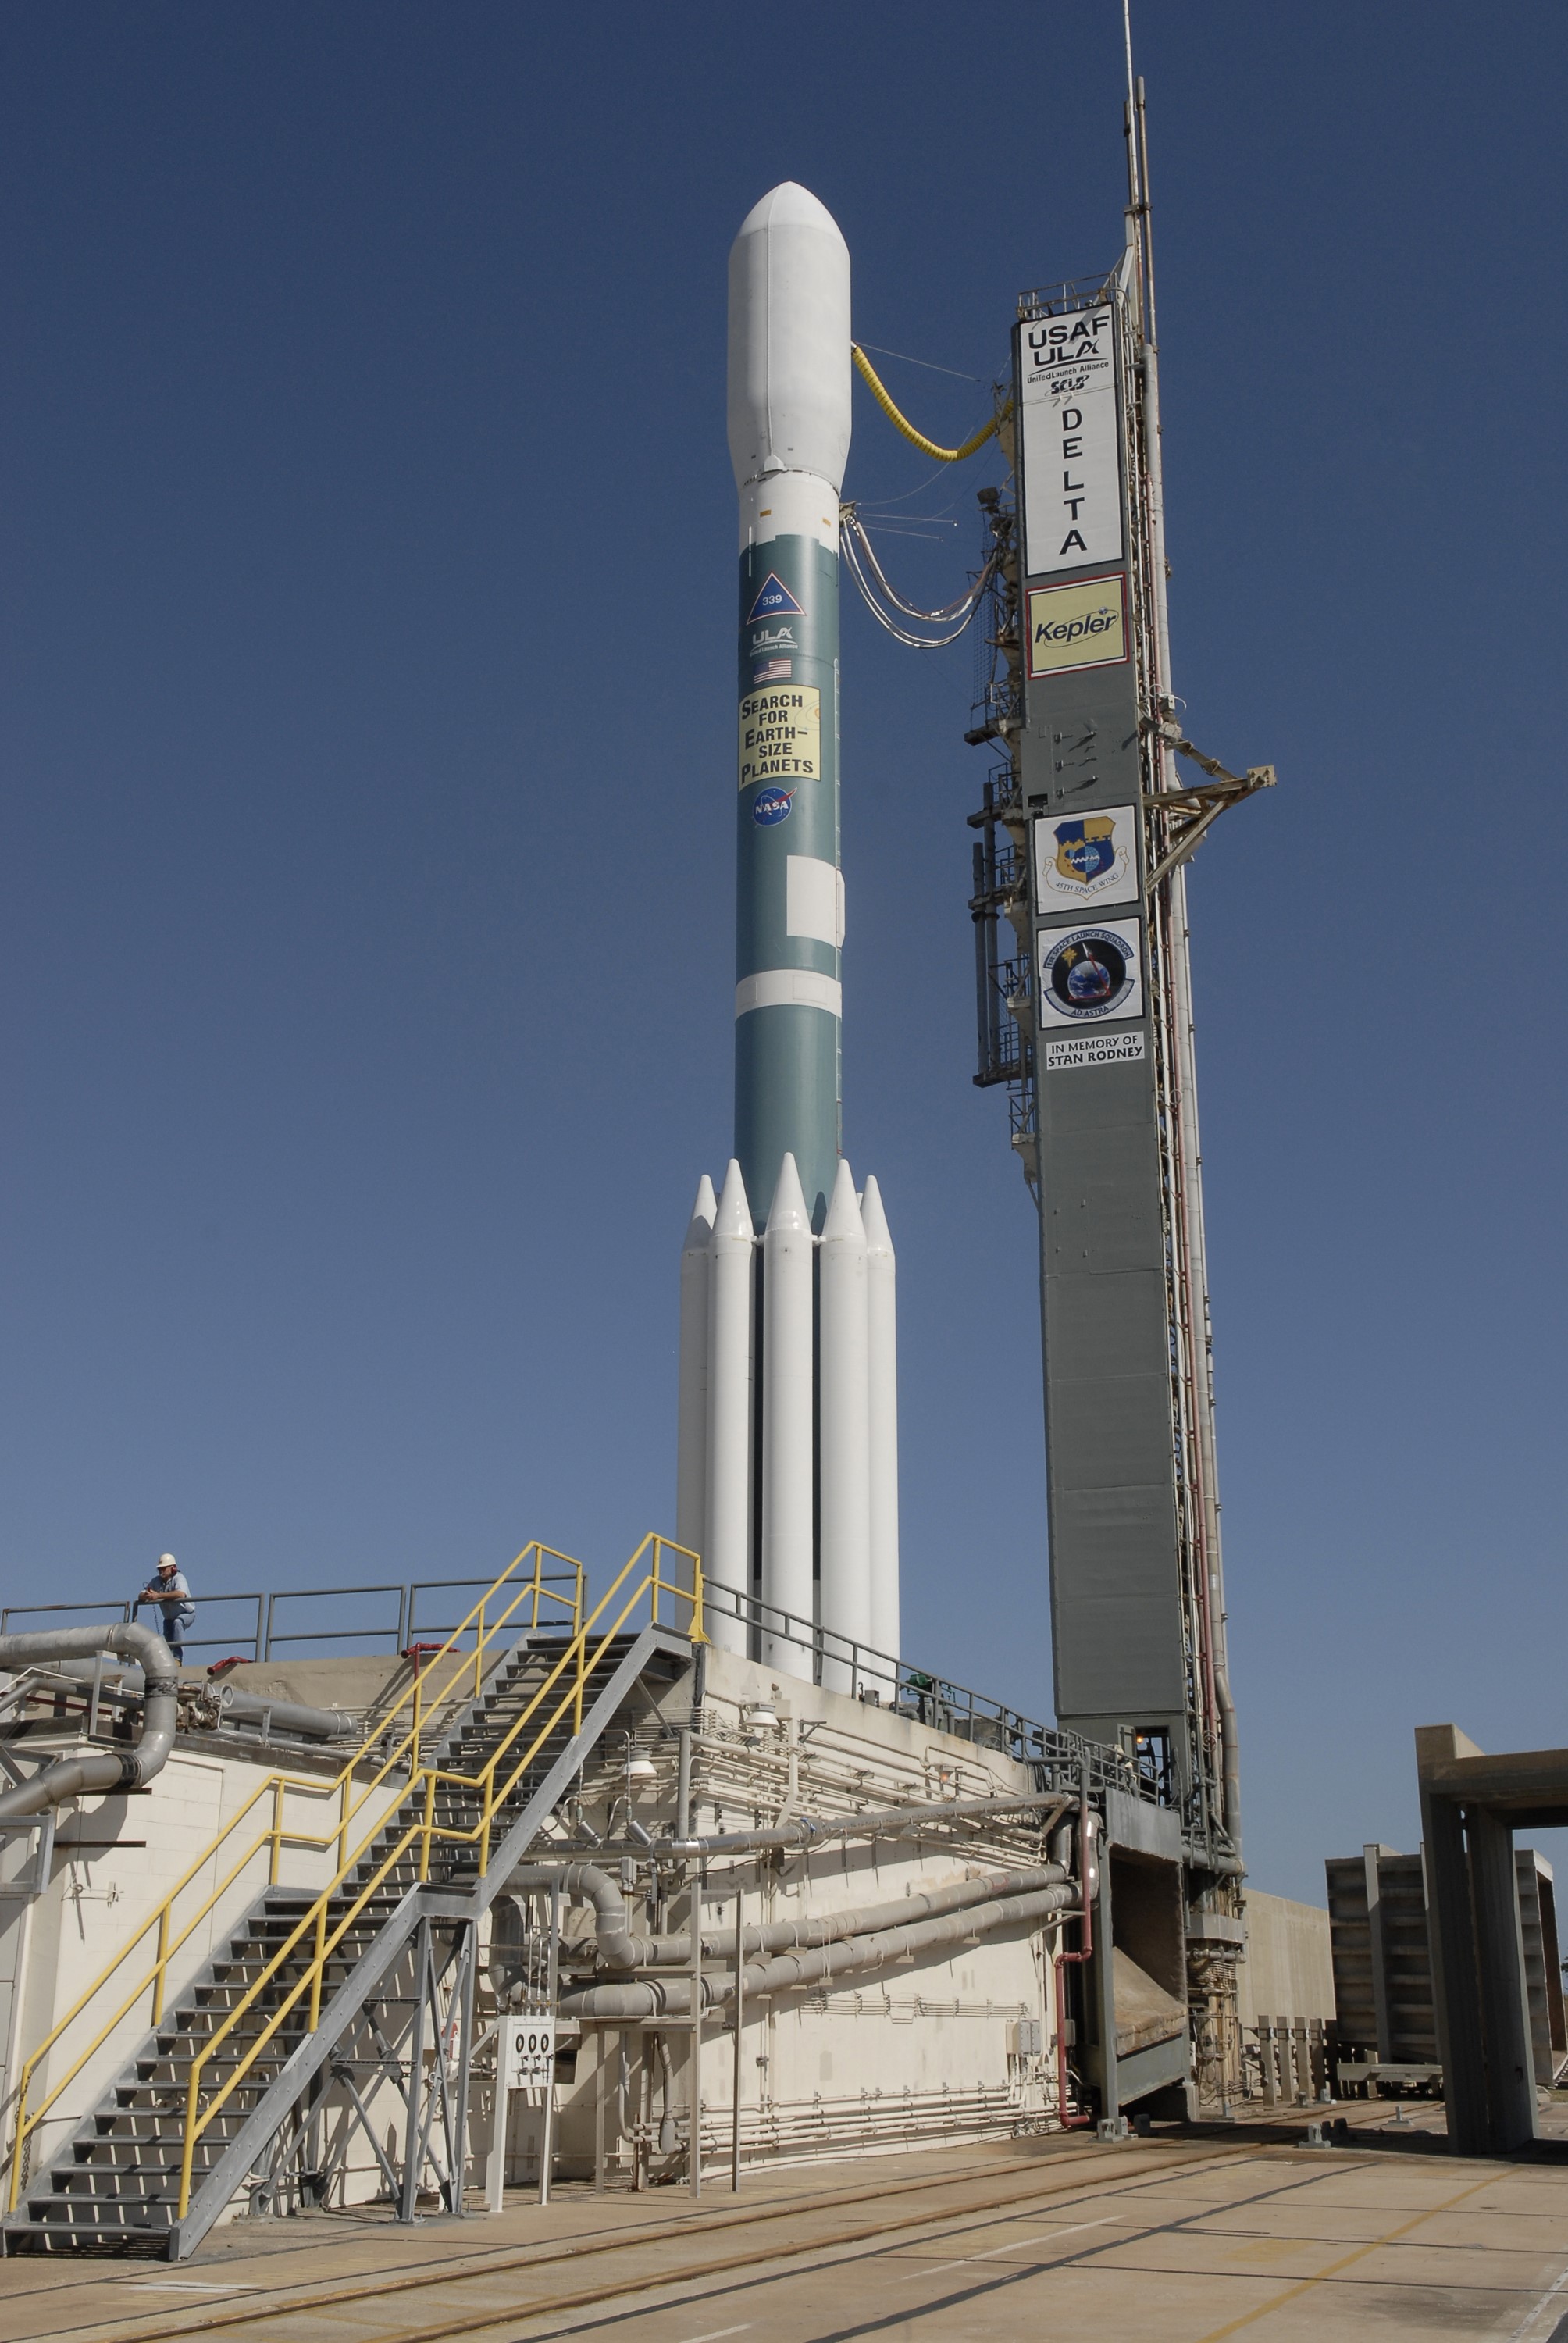

CAPE CANAVERAL, Fla. – After rollback of the mobile service tower on Cape Canaveral Air Force Station's Launch Pad 17-B in Florida, NASA's Kepler spacecraft sits poised for launch atop the United Launch Alliance Delta II 7925 rocket. Kepler is a spaceborne telescope designed to search the nearby region of our galaxy for Earth-size planets orbiting in the habitable zone of stars like our sun. The habitable zone is the region around a star where temperatures permit water to be liquid on a planet's surface. The challenge for Kepler is to look at a large number of stars in order to statistically estimate the total number of Earth-size planets orbiting sun-like stars in the habitable zone. Kepler will survey more than 100,000 stars in our galaxy.

Credit: NASA/Jack Pfaller